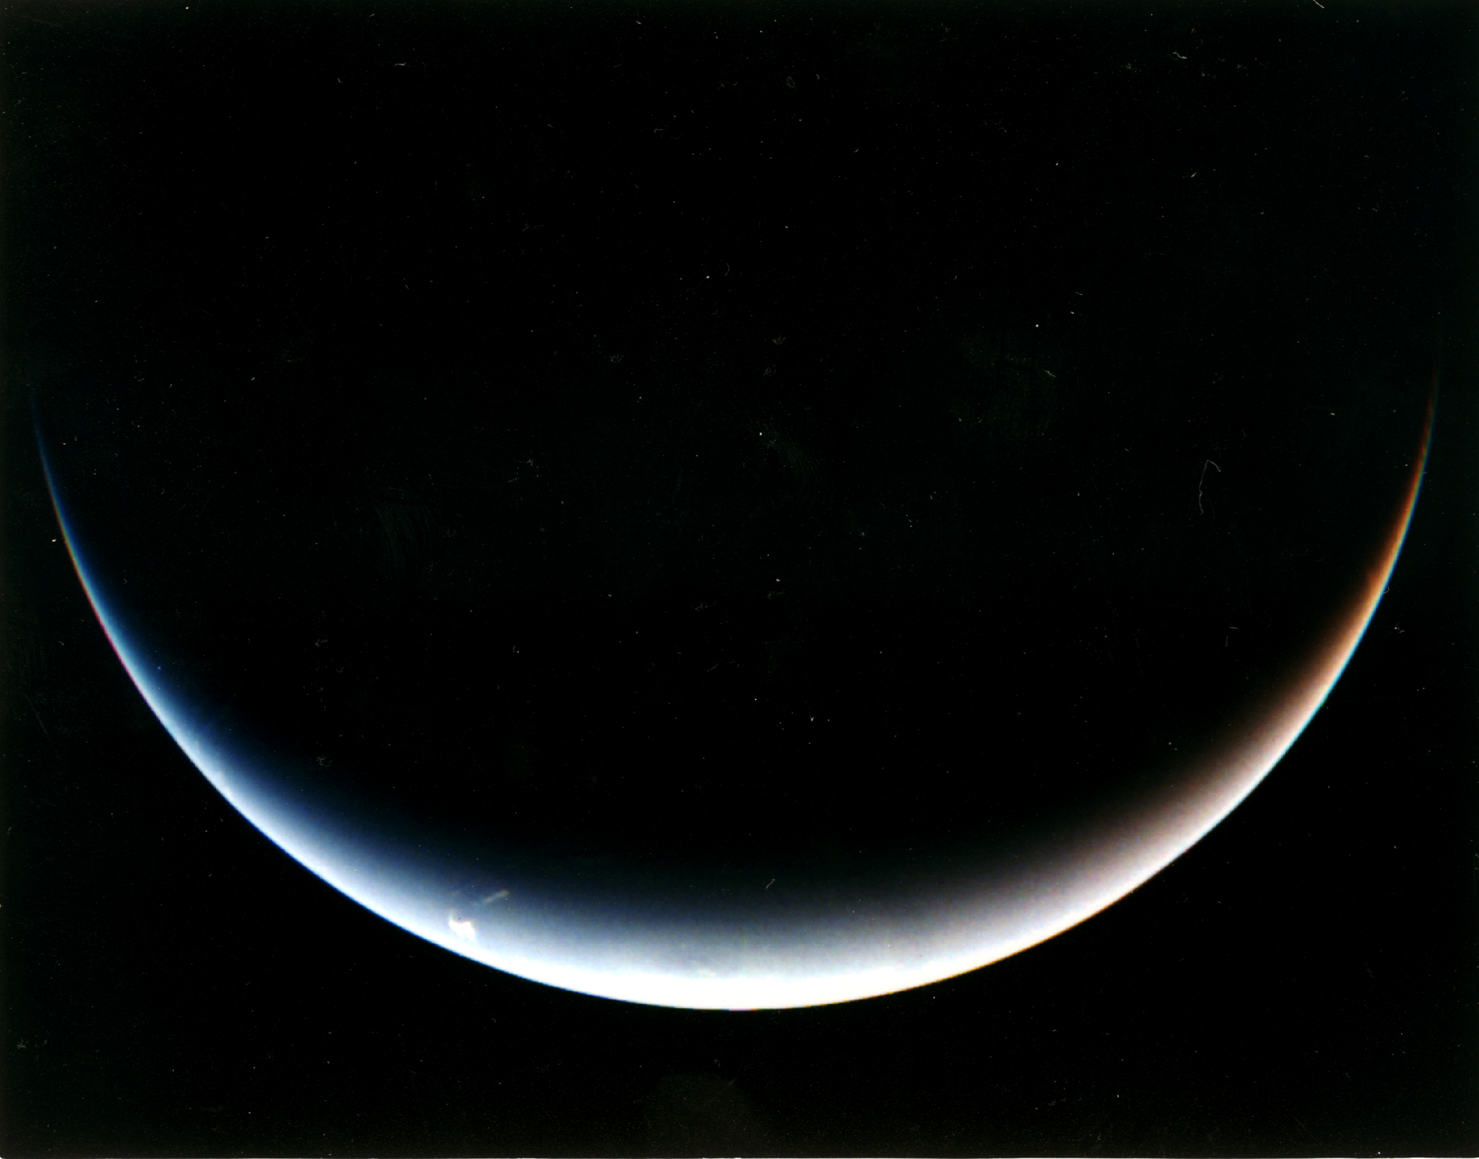

Post-encounter View of Neptune’s South Pole

Voyager 2’s post-encounter view of Neptune’s south pole as the spacecraft sped away on a southward trajectory.

JPL manages the Voyager project for NASA’s Office of Space Science.

Credit: NASA/JPL